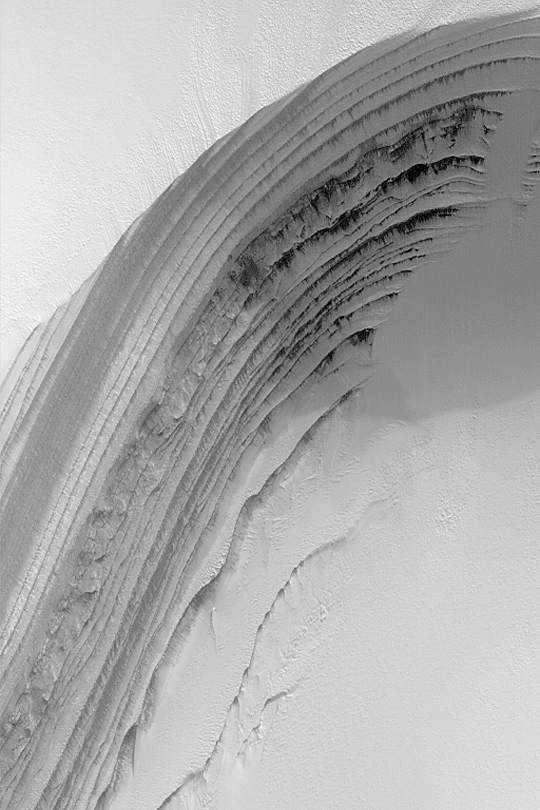

Frosty North Polar Layers

MGS MOC Release No. MOC2-349, 3 May 2003

This Mars Global Surveyor (MGS) Mars Orbiter Camera (MOC) image is a springtime view of frost-covered layers revealed by an eroded scarp in the martian north polar cap. The layers are thought to consist of a mixture of dust, ice, and possibly sand. Some layers are known to be a source for dark sand that occurs in nearby dunes. During the summer, this surface would be considerably darker because most of the bright frost sublimes away during the spring season. The picture covers an area about 3 km (1.9 mi) wide near 85.2°N, 4.4°W. Sunlight illuminates the scene from the lower left.

Credit: NASA/JPL/Malin Space Science Systems